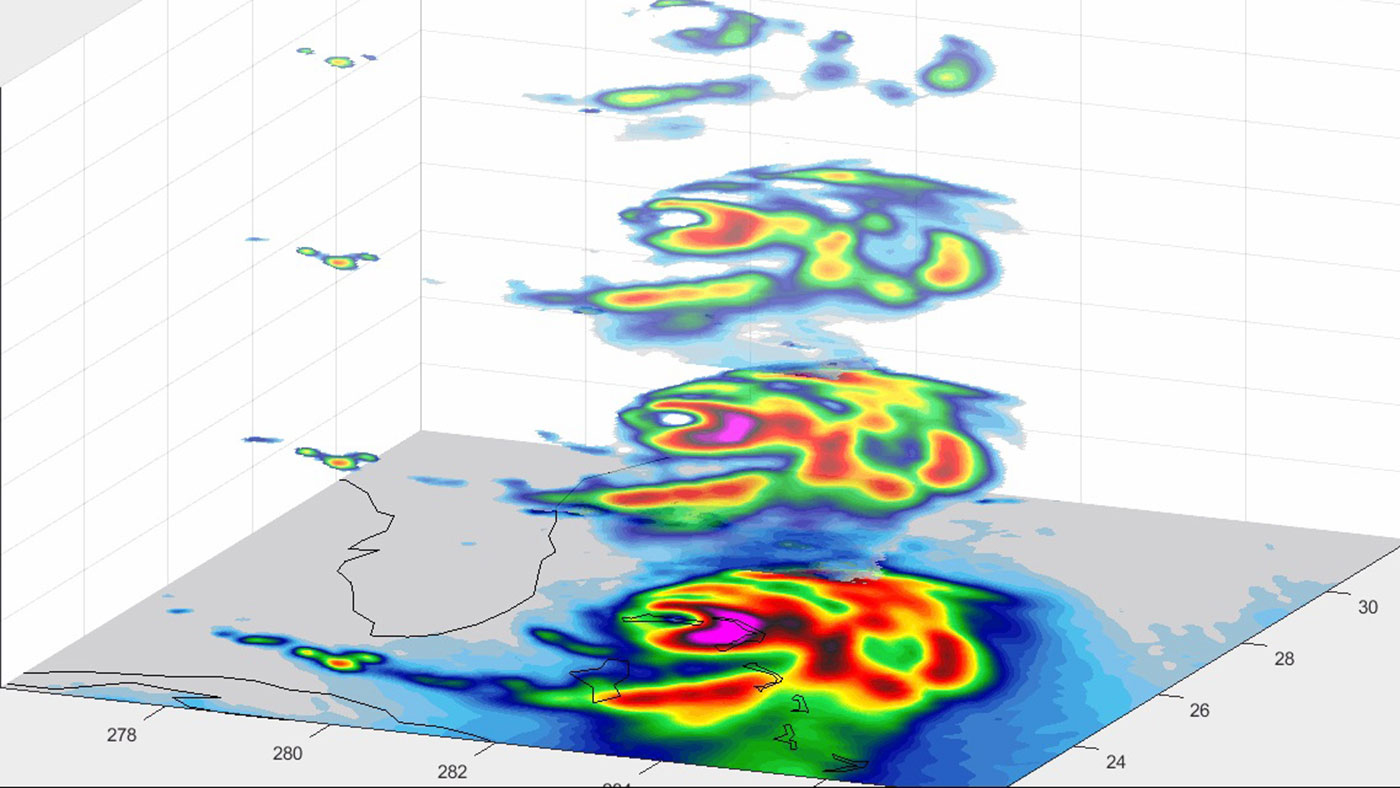

TEMPEST-D CubeSat Sees Hurricane Dorian in 3D

In this animation, TEMPEST-D — a weather-observing satellite the size of a cereal box — captured imagery of Hurricane Dorian off the coast of Florida at 2 a.m. EDT on Sep. 3, 2019 (11 p.m. PDT on Sept. 2, 2019). At a vantage point 250 miles (400 kilometers) above the storm, the CubeSat used its miniaturized radio-wave-based instrument to see through the clouds, revealing different depths of the hurricane with areas with heavy rainfall and moisture being pulled into the storm. The green colors indicate moisture spiraling into the storm’s center, and the yellow, red and pink areas correspond to the most intense rainfall.

TEMPEST-D — short for Temporal Experiment for Storms and Tropical Systems Demonstration — is an experiment in shrinking weather satellites to a size that makes them inexpensive enough to produce in multiples. The goal is eventual real-time storm coverage with many small satellites that can track storms around the world.

TEMPEST-D is a technology-demonstration mission led by Colorado State University and managed by JPL in partnership with Blue Canyon Technologies and Wallops Flight Facility in Virginia. The mission is sponsored by NASA’s Earth Ventures program and managed by the Earth Science Technology Office. The radiometer instrument was built by JPL and employs high-frequency microwave amplifier technology developed by Northrop Grumman.

Credit: NASA/JPL-Caltech